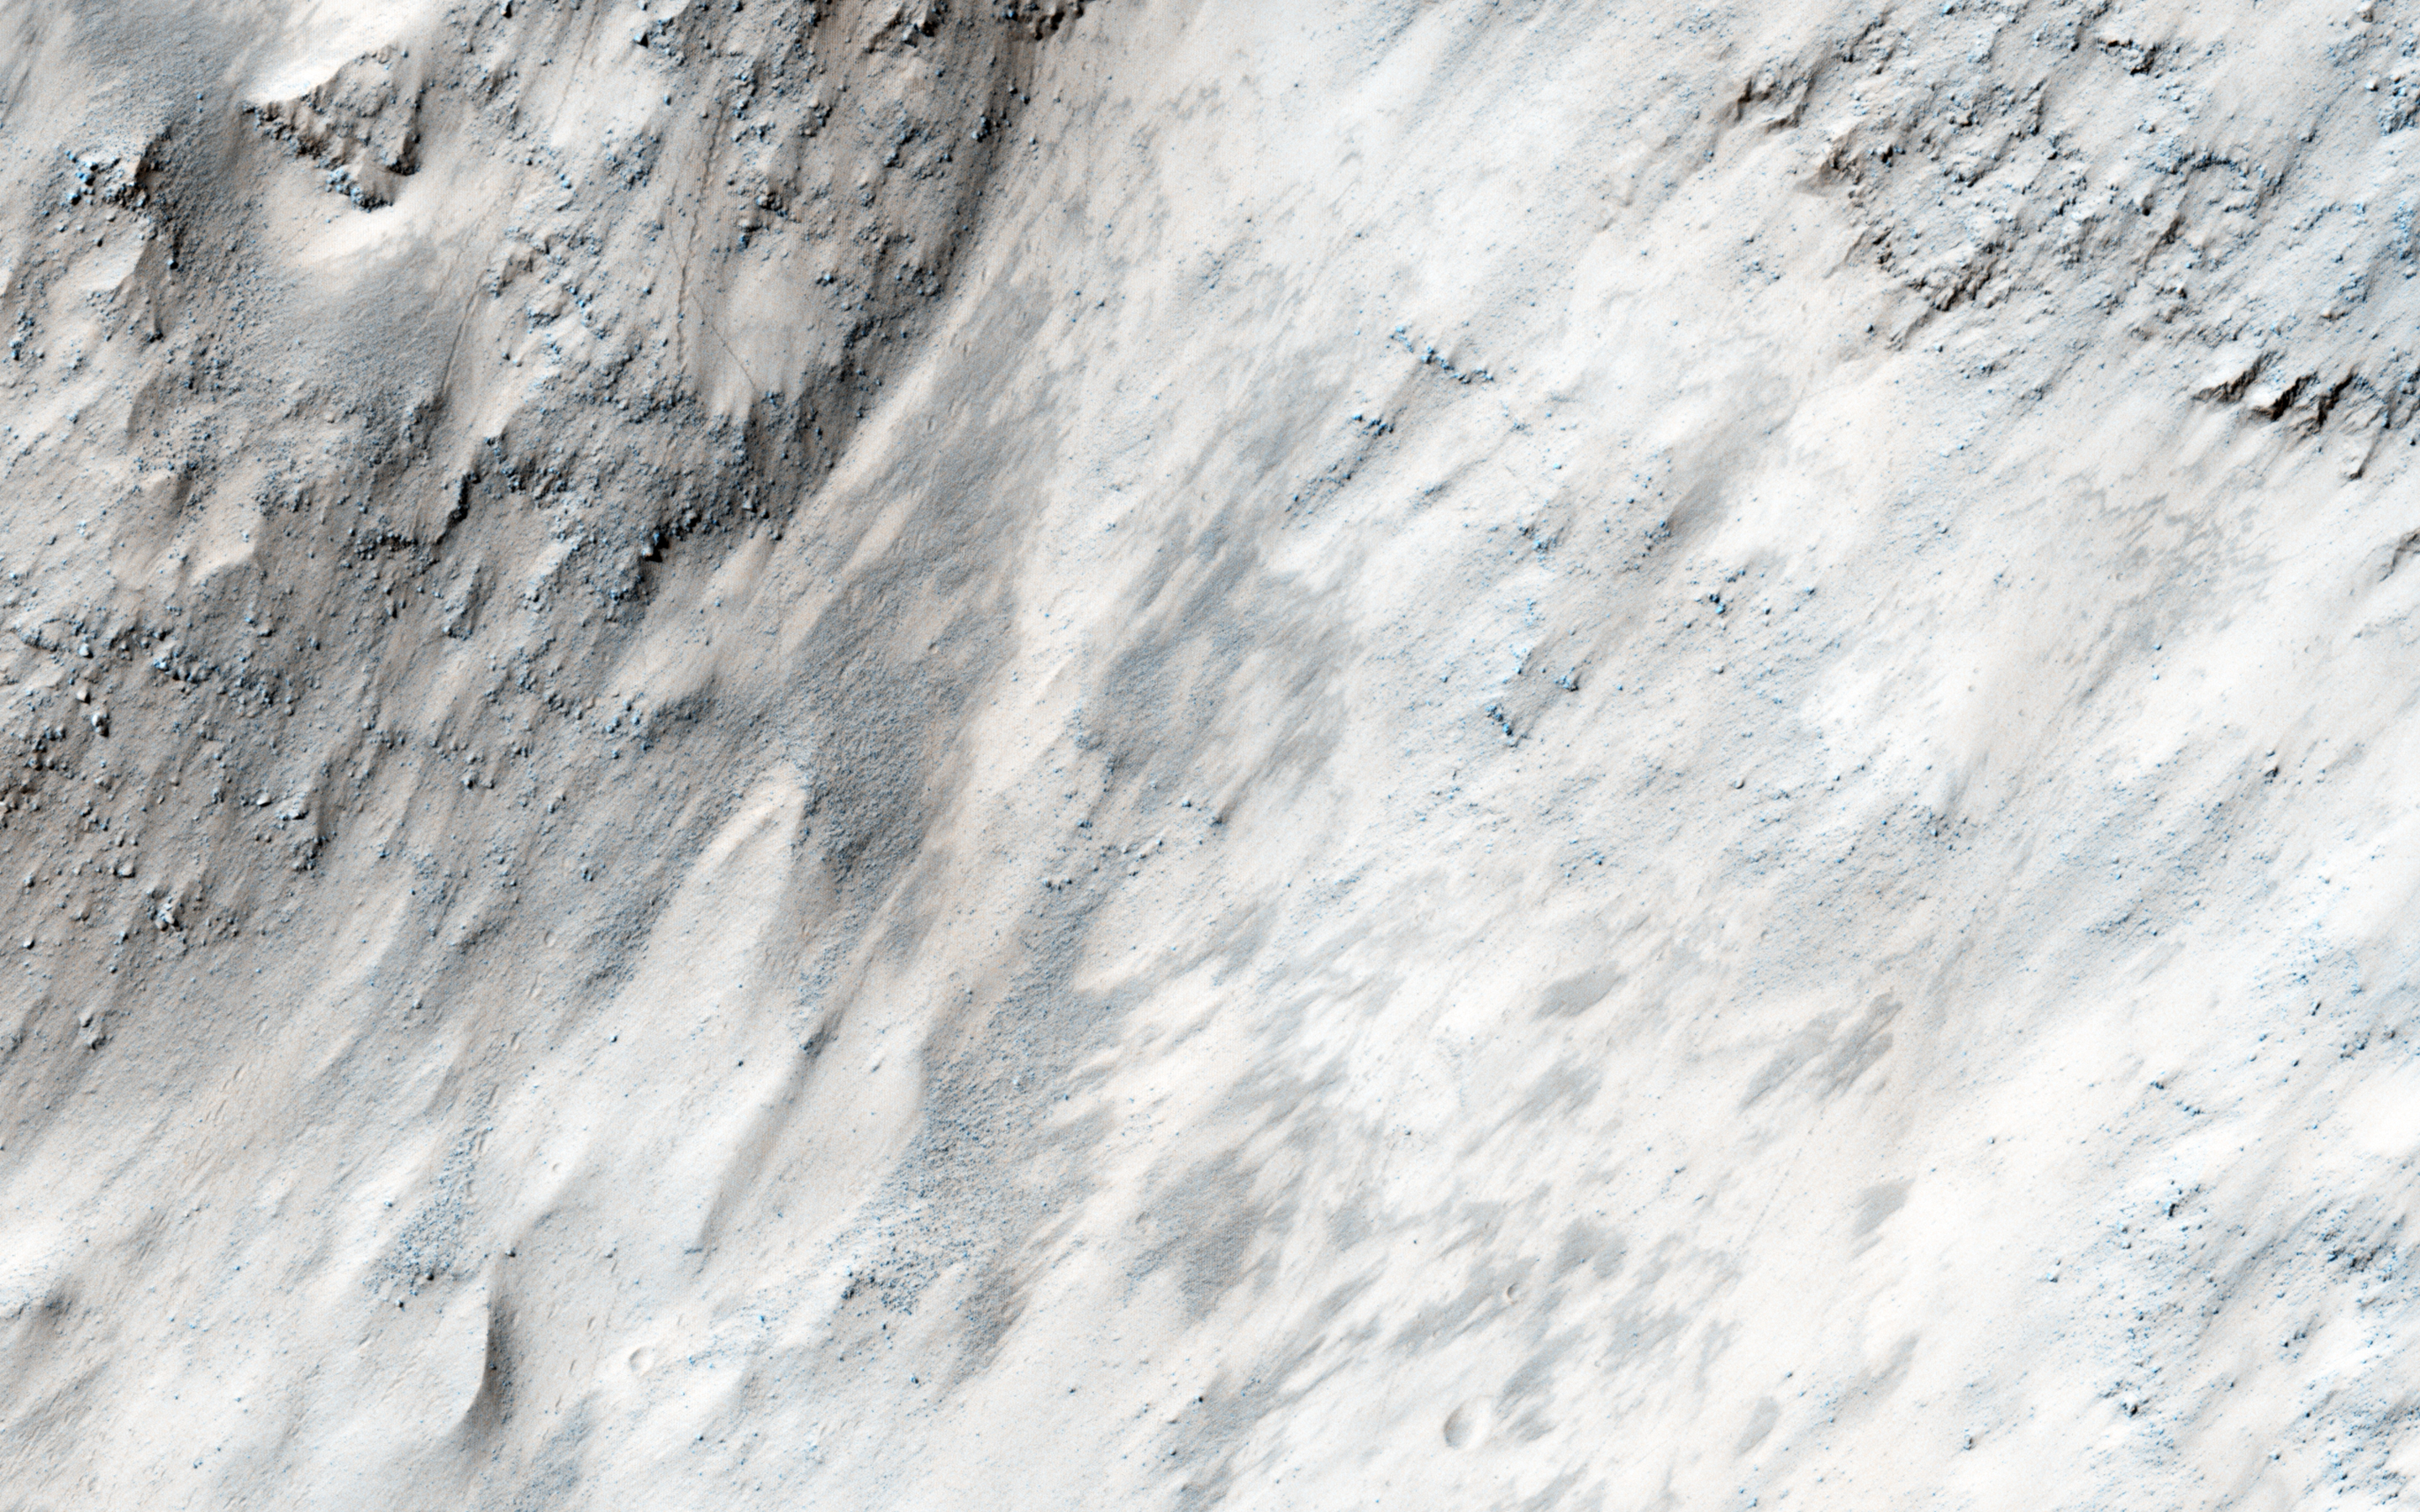

A Boulder Festival in Masursky Crater

This image covers part of the chaotic terrain in Masursky Crater, and was targeted due to evidence that ejecta from Mojave Crater — to the south — may have modified the landscape. Mojave Crater may be the most recent large (more than 50-kilometer wide) impact crater on Mars, and produced some remarkable fluvial (water-carved) landscapes.

In Masursky Crater we see huge numbers of boulder trails. These appear as dashed lines produced by boulders tumbling down steep slopes, periodically gouging troughs in the ground. Why are there so many boulder trails here? Possibly the ejecta from Mojave Crater disturbed the surface and sent the boulders tumbling downhill.

The University of Arizona, Tucson, operates HiRISE, which was built by Ball Aerospace & Technologies Corp., Boulder, Colo. NASA’s Jet Propulsion Laboratory, a division of the California Institute of Technology in Pasadena, manages the Mars Reconnaissance Orbiter Project for NASA’s Science Mission Directorate, Washington.

Credit: NASA/JPL-Caltech/Univ. of Arizona